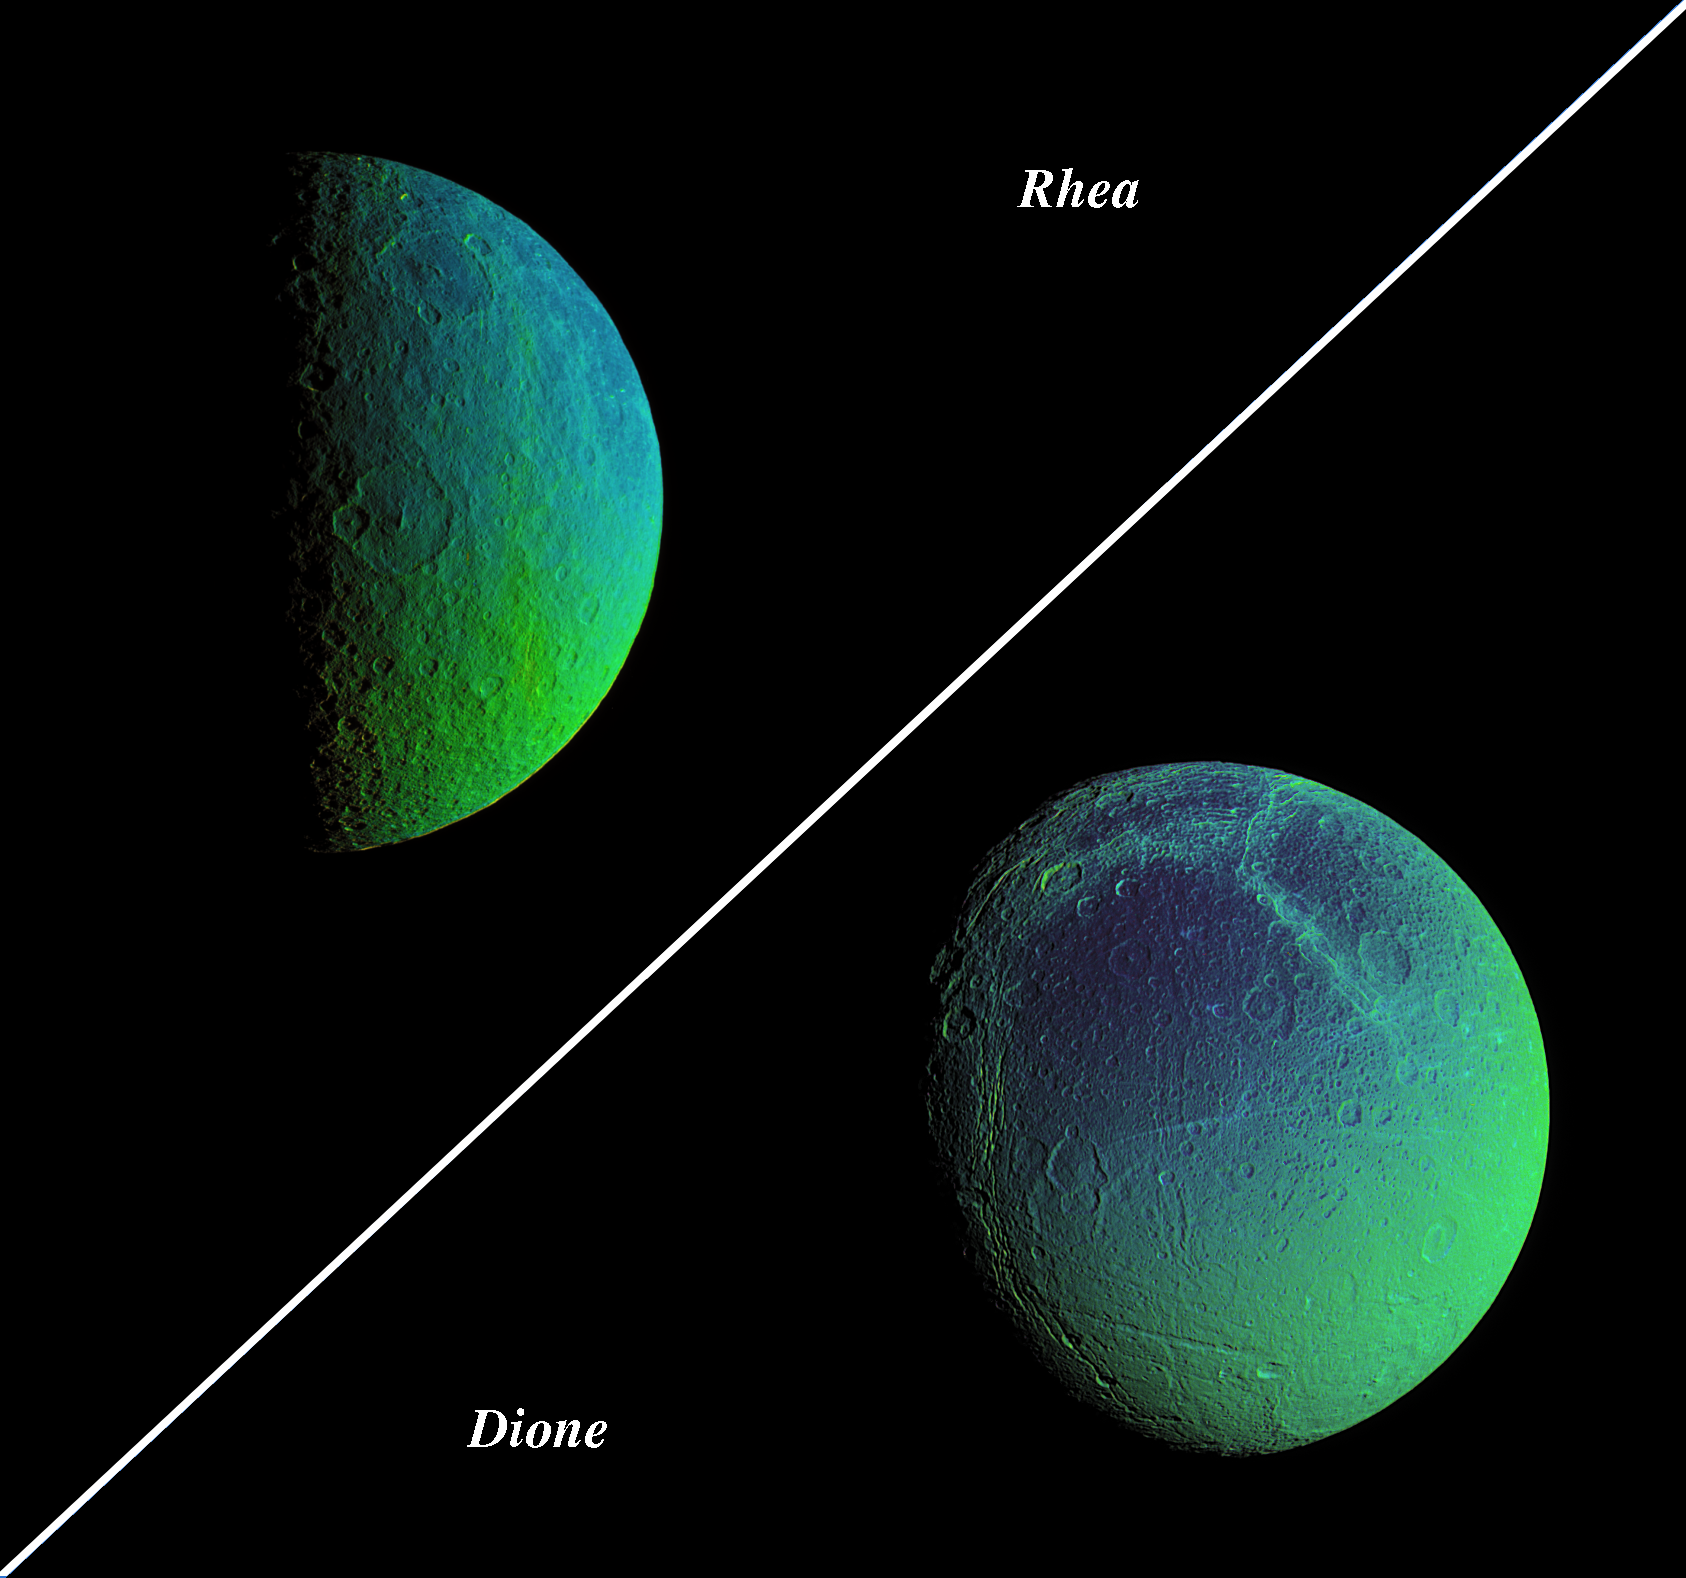

Color Variation Across Rhea and Dione

Saturn’s cratered, icy moons, Rhea and Dione, come alive with vibrant color that reveals new information about their surface properties.

To create these false-color views, ultraviolet, green and infrared images were combined into a single black and white picture that isolates and maps regional color differences. This “color map” was then superimposed over a clear-filter image of each moon.

The combination of color map and brightness image shows how the colors vary across the moon’s surface in relation to geologic features. The origin of the color differences is not yet understood, but may be caused by subtle differences in the surface composition or the sizes of grains making up the icy soil.

The Rhea view is a two-image mosaic. Images in the mosaic were acquired on Aug. 1, 2005, at a mean distance of 214,700 kilometers (133,400 miles) from Rhea and at a Sun-Rhea-spacecraft, or phase, angle of 88 degrees. Image scale is 1.3 kilometers (0.8 miles) per pixel.

The mosaic shows terrain on the trailing hemisphere of Rhea (1,528 kilometers, or 949 miles across), and is centered on 42 degrees south latitude. North is up and rotated 28 degrees to the left.

Images in the Dione false-color view were acquired on Aug. 1, 2005, at a mean distance of 267,600 kilometers (166,300 miles) from Dione. Image scale is 1.6 kilometers (1 mile) per pixel.

The image shows terrain on the trailing hemisphere of Dione (1,126 kilometers, or 700 miles across), and is centered on 41 degrees south latitude. North is up.

The images have not been scaled to show the moons’ proper relative sizes.

The Cassini-Huygens mission is a cooperative project of NASA, the European Space Agency and the Italian Space Agency. The Jet Propulsion Laboratory, a division of the California Institute of Technology in Pasadena, manages the mission for NASA’s Science Mission Directorate, Washington, D.C. The Cassini orbiter and its two onboard cameras were designed, developed and assembled at JPL. The imaging operations center is based at the Space Science Institute in Boulder, Colo.

Credit: NASA/JPL/Space Science Institute